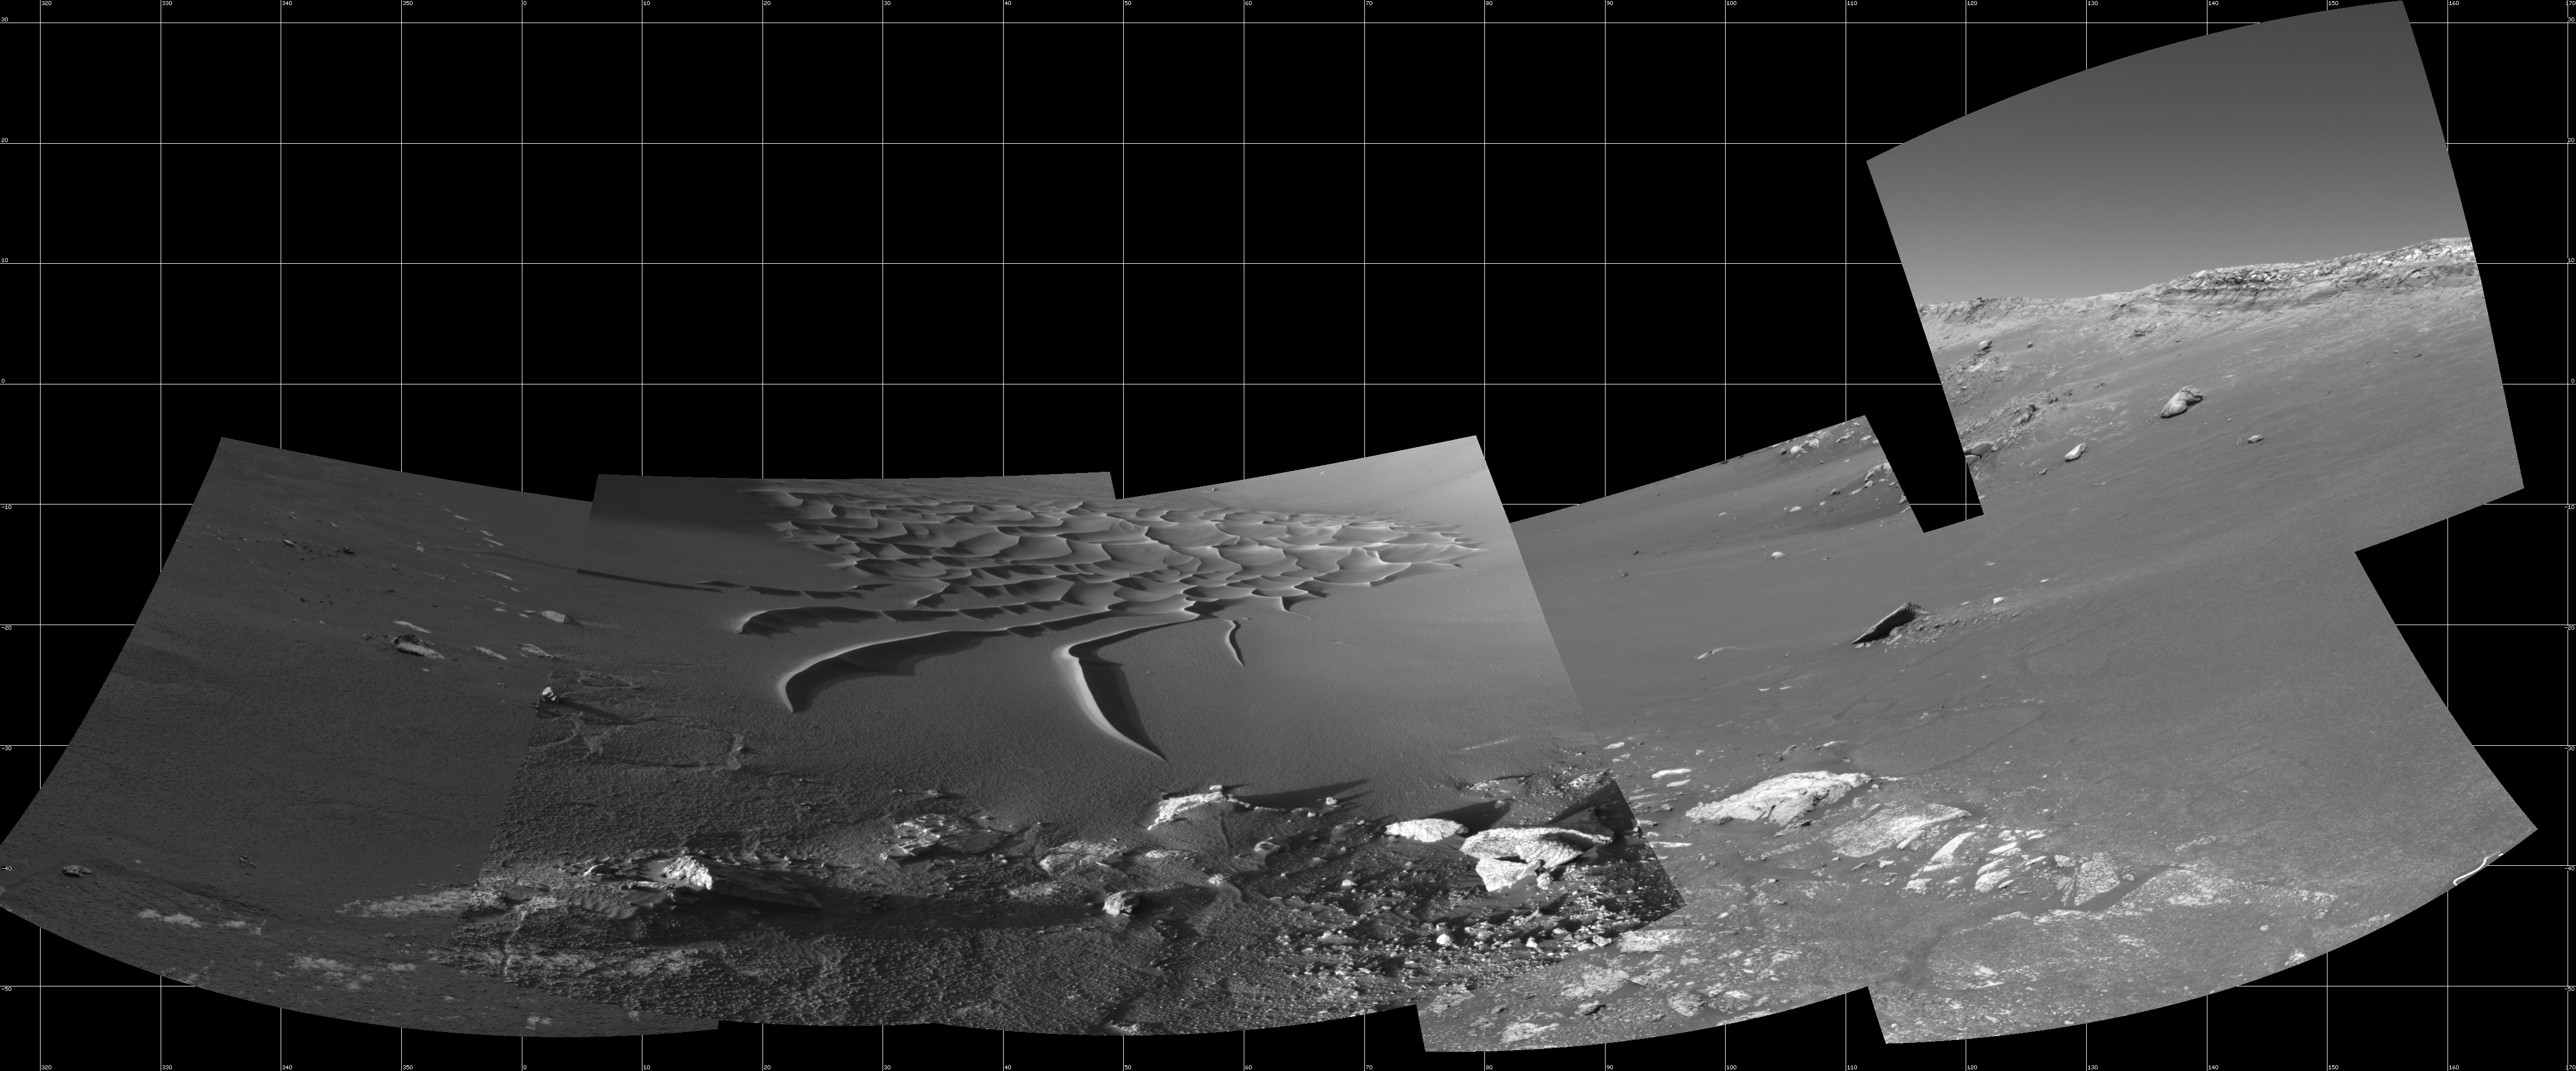

Busy at the Bottom of ‘Endurance Crater’

This mosaic from the navigation camera aboard NASA’s Mars Exploration Rover Opportunity was compiled from images taken on the rover’s 193rd and 194th sol on Mars (August 9 and 10, 2004). The rover’s current work area near the bottom of “Endurance Crater” is featured in this image. In coming sols, Opportunity will make its way toward the interesting rock, “Wopmay,” located on the far right of this image, on the crater’s inner slopes just beneath “Burns Cliff.” Scientists say the rock’s unusual texture is unlike any others observed so far at Meridiani Planum. Wopmay measures approximately 1 meter (3.3 feet) across. This image is presented in cylindrical projection, with geometric and radiometric seam correction.

Figure 1 is the left-eye view of a stereo pair and Figure 2 is the right-eye view of a stereo pair.

Credit: NASA/JPL